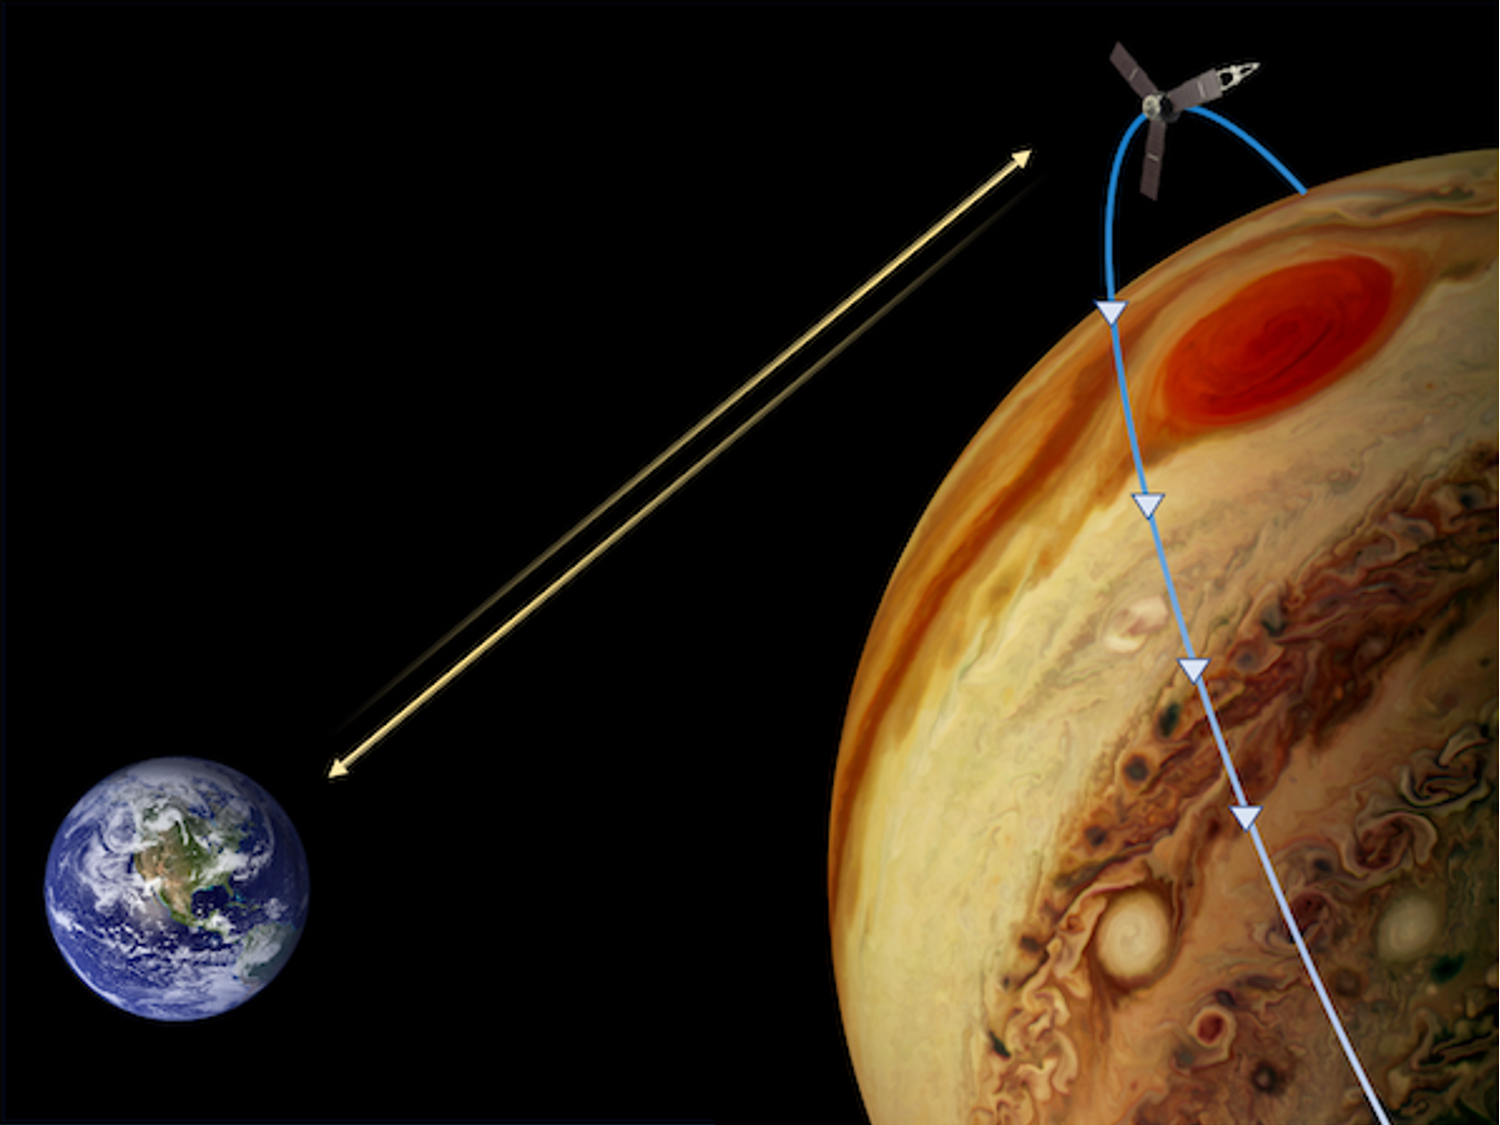

Measuring the Gravity of Jupiter’s Great Red Spot

This representation depicts how NASA’s Juno mission obtained gravity science data of Jupiter’s Great Red Spot. The Juno spacecraft flew twice over the crimson vortex in 2019 at low altitudes with the goal of picking up its subtle gravitational signal. The concentration of mass related to the powerful winds surrounding the Great Red Spot induced a minute Doppler shift in the spacecraft’s radio signals that could be measured by a NASA’s Deep Space Network tracking antenna on Earth.

With Juno traveling at about 130,000 mph (209,000 kph) over Jupiter’s cloud deck, mission scientists were able to measure velocity changes as small 0.01 millimeter per second This enabled them to constrain the depth of the Great Red Spot to about 186 miles (300 kilometers) below the cloud tops.

Credit: NASA/JPL-Caltech/SwRI